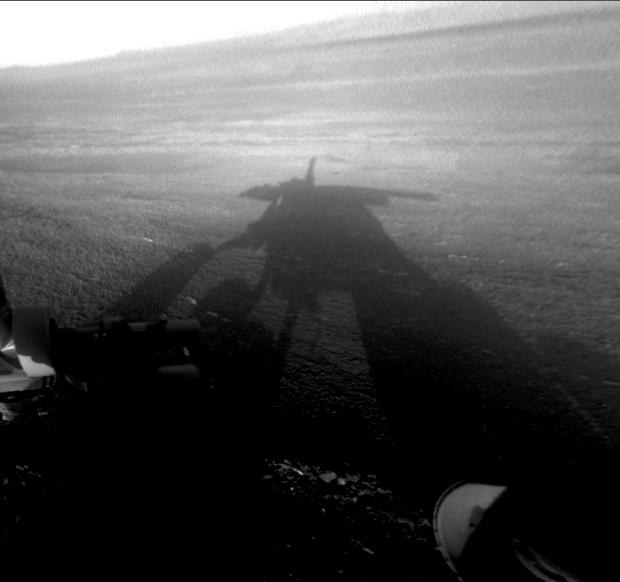

Shadow Self-Portrait by Opportunity at Endeavour Crater

NASA’s Mars Exploration Rover Opportunity captured this view of its afternoon shadow stretching into Endeavour Crater during the 3,051st Martian day, or sol, of Opportunity’s work on Mars (Aug. 23, 2012).

The rover was perched on the western rim of the crater, which is 14 miles (22 kilometers) in diameter.

Opportunity’s front hazard-avoidance camera took this image. The camera has a fisheye lens; the image has been processed to straighten the horizon. This view echoes one of the most popular images of Opportunity’s long-lived mission, a shadow self-portrait (PIA06739) taken at Endurance Crater about eight years earlier.

Credit: NASA/JPL-Caltech